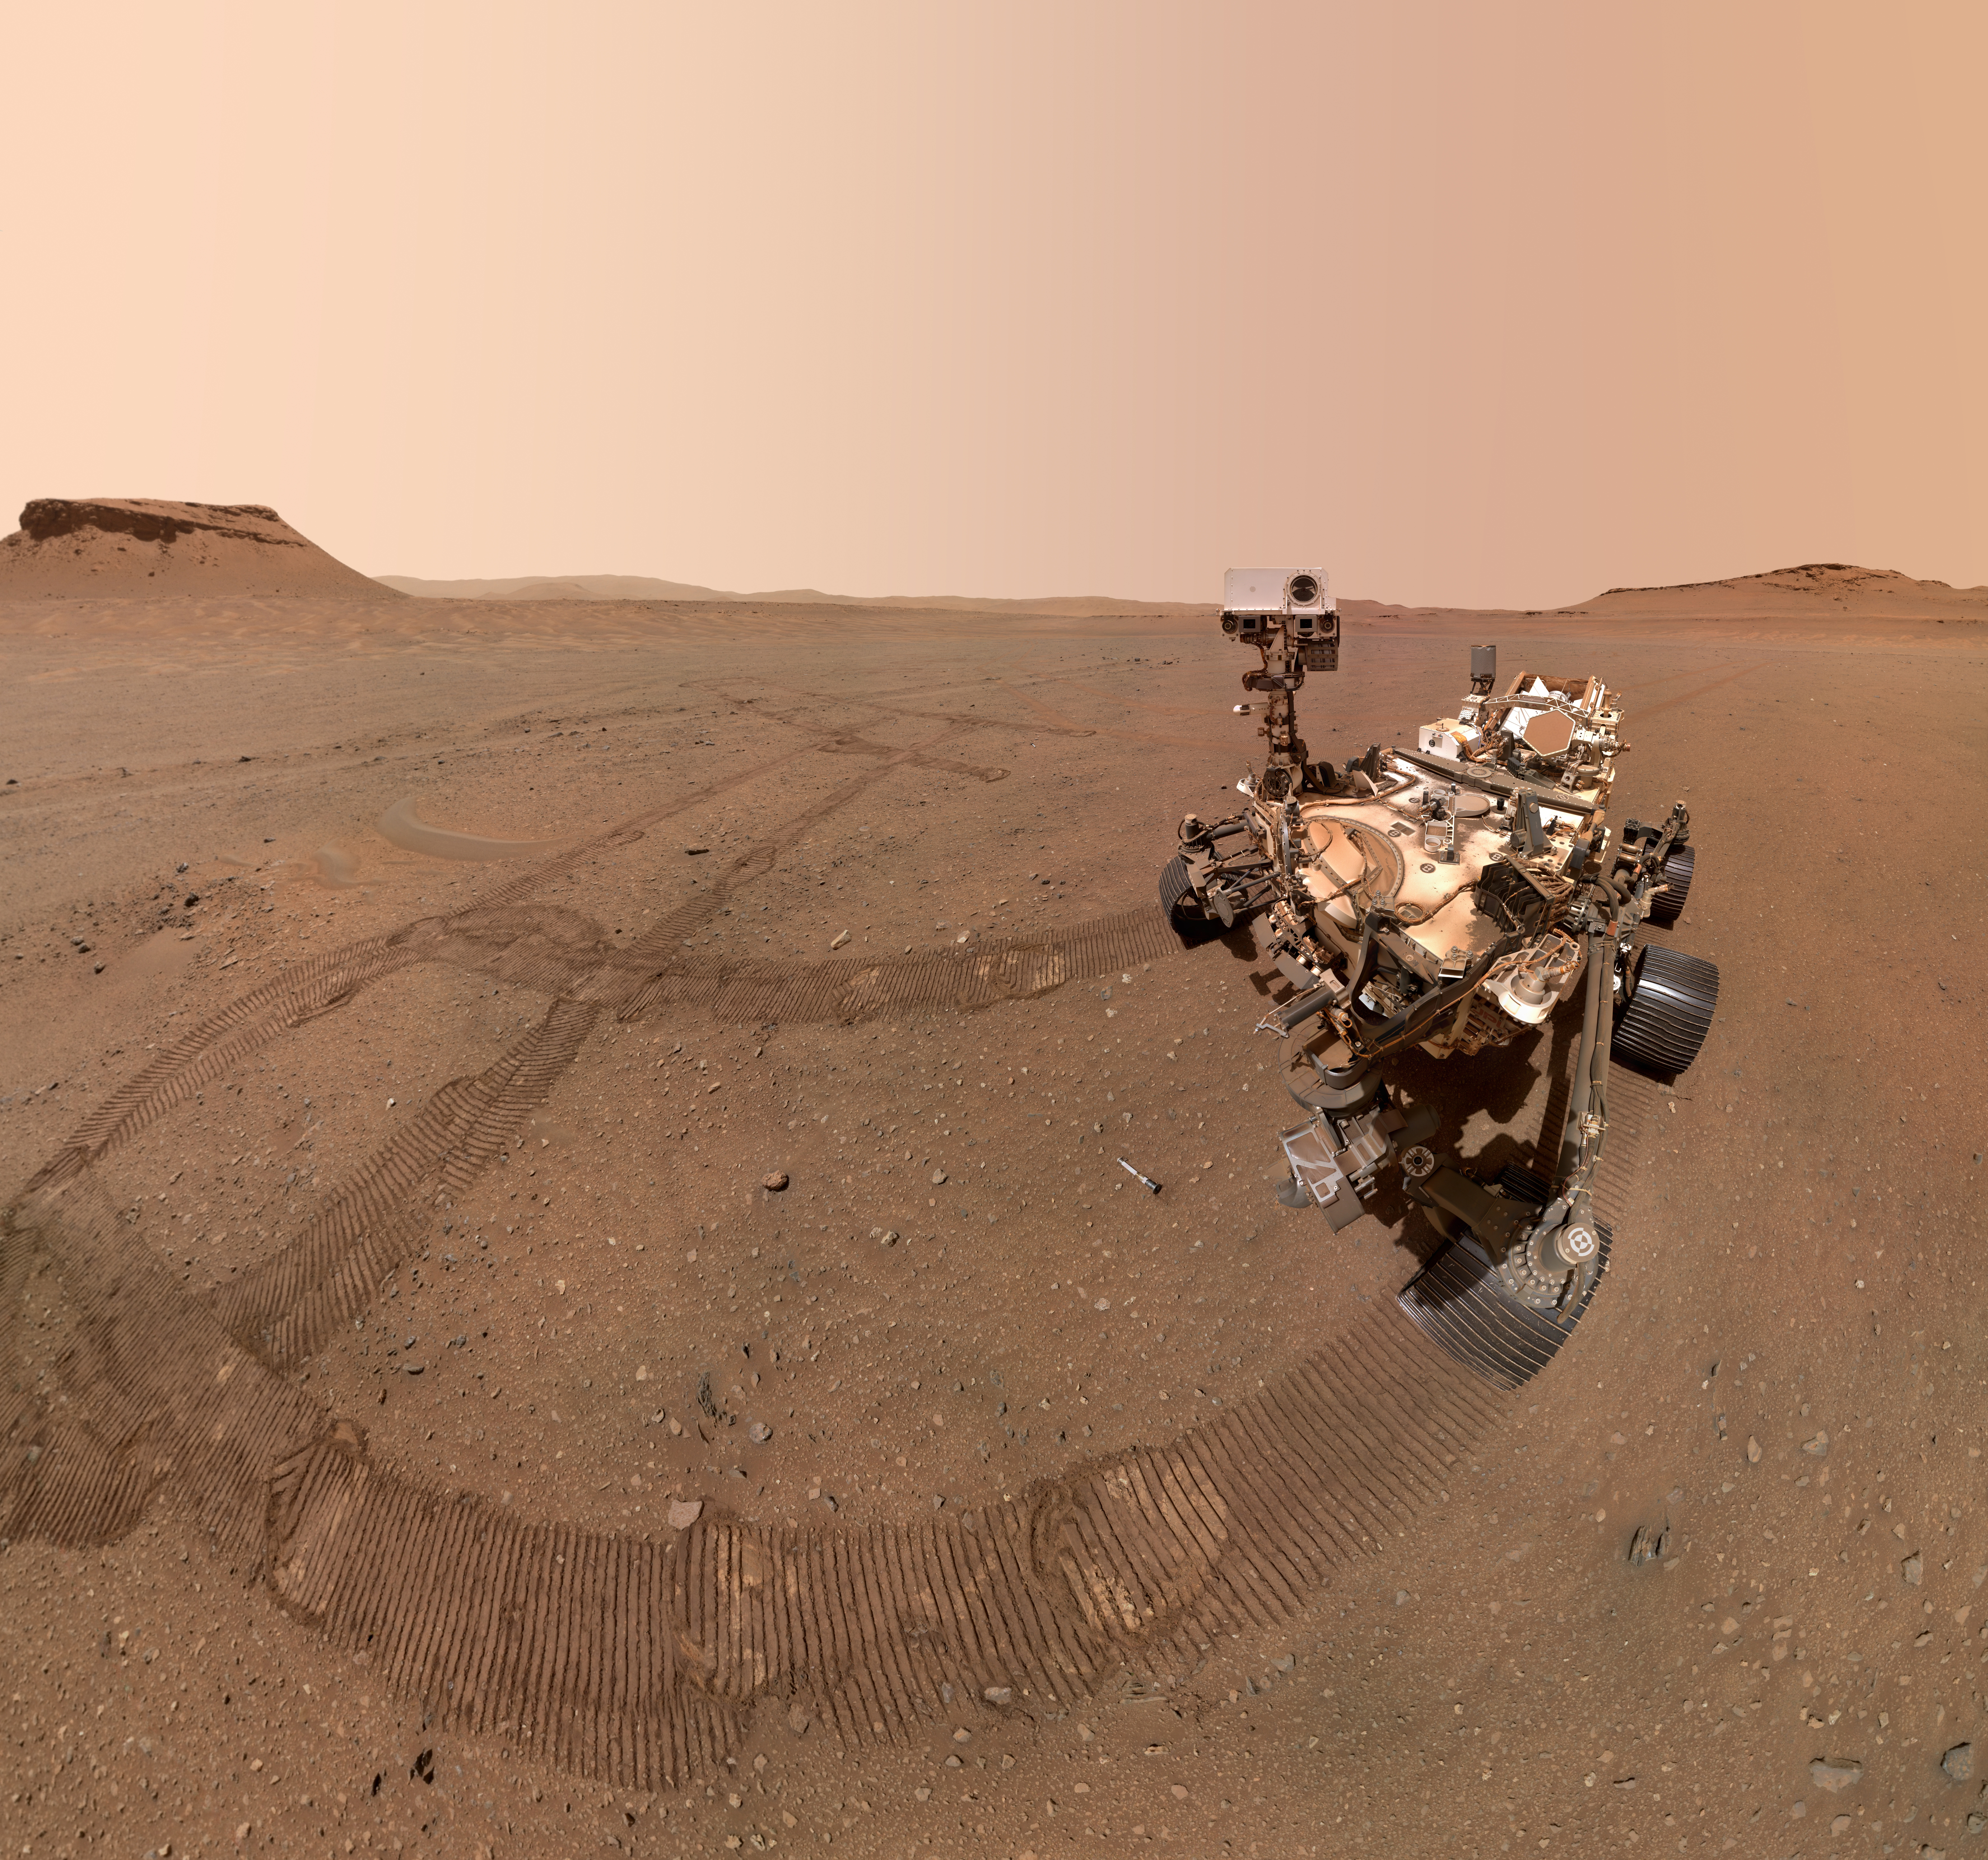

Perseverance’s Three Forks Sample Depot Selfie

NASA’s Perseverance Mars rover took a selfie with several of the 10 sample tubes it deposited at a sample depot it is creating within an area of Jezero Crater nicknamed “Three Forks.” The image was taken by the WATSON (Wide Angle Topographic Sensor for Operations and eNgineering) camera on the end of the rover’s robotic arm on Jan. 22, 2023, the 684th Martian day, or sol, of the mission.

The ninth tube dropped during the construction of the depot, containing the sample the science team refers to as “Atsah,” can be seen in front of the rover. Other sample tubes are visible in the background. In an animated GIF, the rover looks down at the “Atsah” sample then back at the camera.

The selfie is composed of 59 individual WATSON images that were stitched together once they were sent back to Earth. The Curiosity rover takes similar selfies using a camera on its robotic arm; videos explaining how the rovers take their selfies can be found here.

Figure A is version of the selfie in which the rover is looking down at the sample.

The depot marks a crucial milestone in the NASA-ESA (European Space Agency) Mars Sample Return campaign that aims to bring Mars samples to Earth for closer study. The depot will serve as a backup if Perseverance can’t deliver its samples to a future robotic lander.

A key objective for Perseverance’s mission on Mars is astrobiology, including the search for signs of ancient microbial life. The rover will characterize the planet’s geology and past climate, pave the way for human exploration of the Red Planet, and be the first mission to collect and cache Martian rock and regolith (broken rock and dust).

Subsequent NASA missions, in cooperation with ESA (European Space Agency), would send spacecraft to Mars to collect these sealed samples from the surface and return them to Earth for in-depth analysis.

The Mars 2020 Perseverance mission is part of NASA’s Moon to Mars exploration approach, which includes Artemis missions to the Moon that will help prepare for human exploration of the Red Planet.

NASA’s Jet Propulsion Laboratory, which is managed for the agency by Caltech in Pasadena, California, built and manages operations of the Perseverance rover.

WATSON was built by Malin Space Science Systems (MSSS) in San Diego and is operated jointly by MSSS and JPL.

Credit: NASA/JPL-Caltech/MSSS